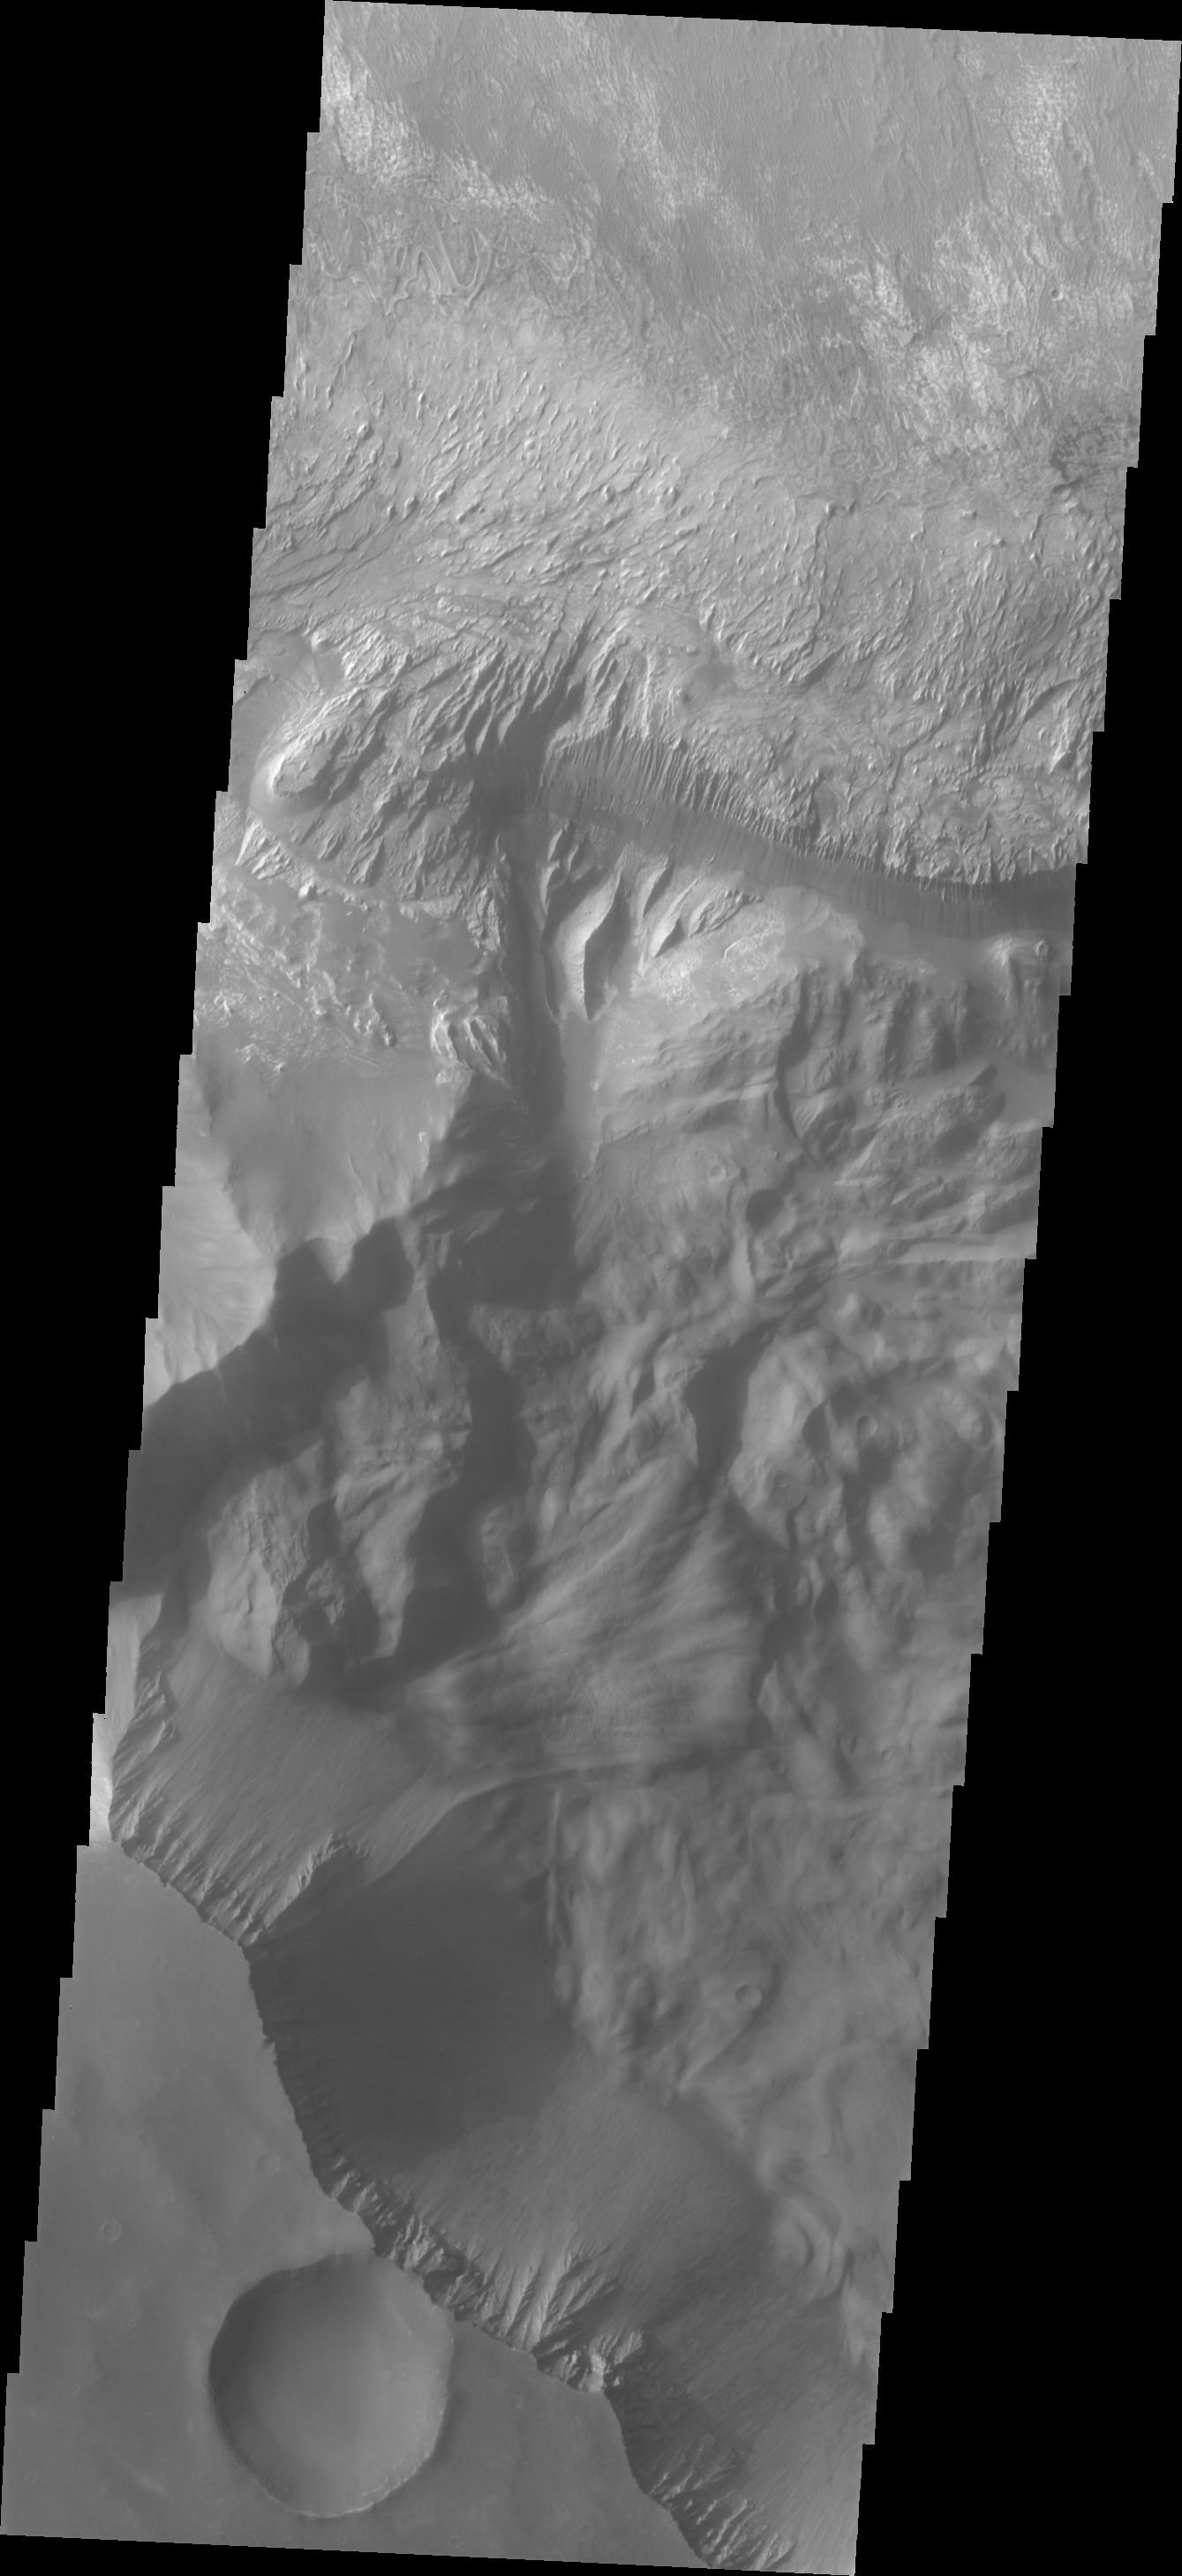

Investigating Mars: Hebes Chasma

The interior layered mesa in Hebes Chasma is visible at the top of this image. The southern cliff face is at the bottom. A landslide deposit is visible originating from the southern cliff face. Hebes Chasma is an enclosed basin not connected to Valles Marineris.

The Odyssey spacecraft has spent over 15 years in orbit around Mars, circling the planet more than 69000 times. It holds the record for longest working spacecraft at Mars. THEMIS, the IR/VIS camera system, has collected data for the entire mission and provides images covering all seasons and lighting conditions. Over the years many features of interest have received repeated imaging, building up a suite of images covering the entire feature. From the deepest chasma to the tallest volcano, individual dunes inside craters and dune fields that encircle the north pole, channels carved by water and lava, and a variety of other feature, THEMIS has imaged them all. For the next several months the image of the day will focus on the Tharsis volcanoes, the various chasmata of Valles Marineris, and the major dunes fields. We hope you enjoy these images!

Credit: NASA/JPL-Caltech/ASU